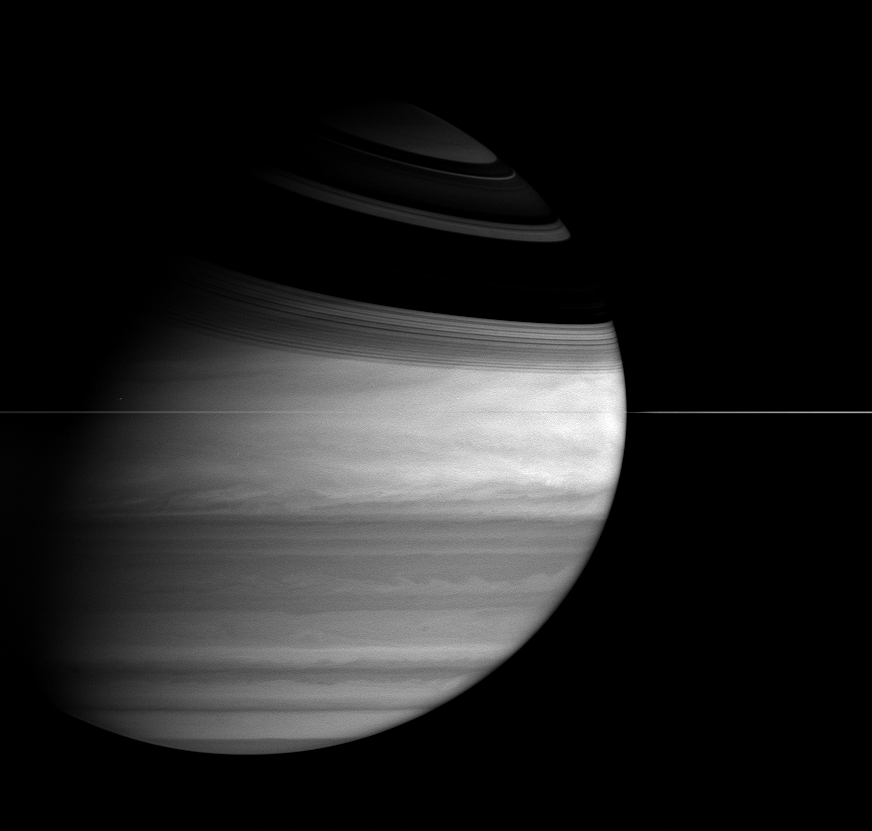

Saturn’s Smile

The ringed planet wears a broad grin in this image from Cassini, as the icy rings cast long, sweeping shadows across the northern hemisphere. Fantastic details are visible in the bright and dark of the gas giant’s many cloud bands, and the thin rings slice the scene in two.

The image was taken with the Cassini spacecraft wide-angle camera on Feb. 27, 2005, at a distance of approximately 2.7 million kilometers (1.7 million miles) from Saturn through a filter sensitive to wavelengths of infrared light centered at 727 nanometers, where gaseous methane absorbs. The image scale is 156 kilometers (97 miles) per pixel.

The Cassini-Huygens mission is a cooperative project of NASA, the European Space Agency and the Italian Space Agency. The Jet Propulsion Laboratory, a division of the California Institute of Technology in Pasadena, manages the mission for NASA’s Science Mission Directorate, Washington, D.C. The Cassini orbiter and its two onboard cameras were designed, developed and assembled at JPL. The imaging team is based at the Space Science Institute, Boulder, Colo.

Credit: NASA/JPL/Space Science Institute